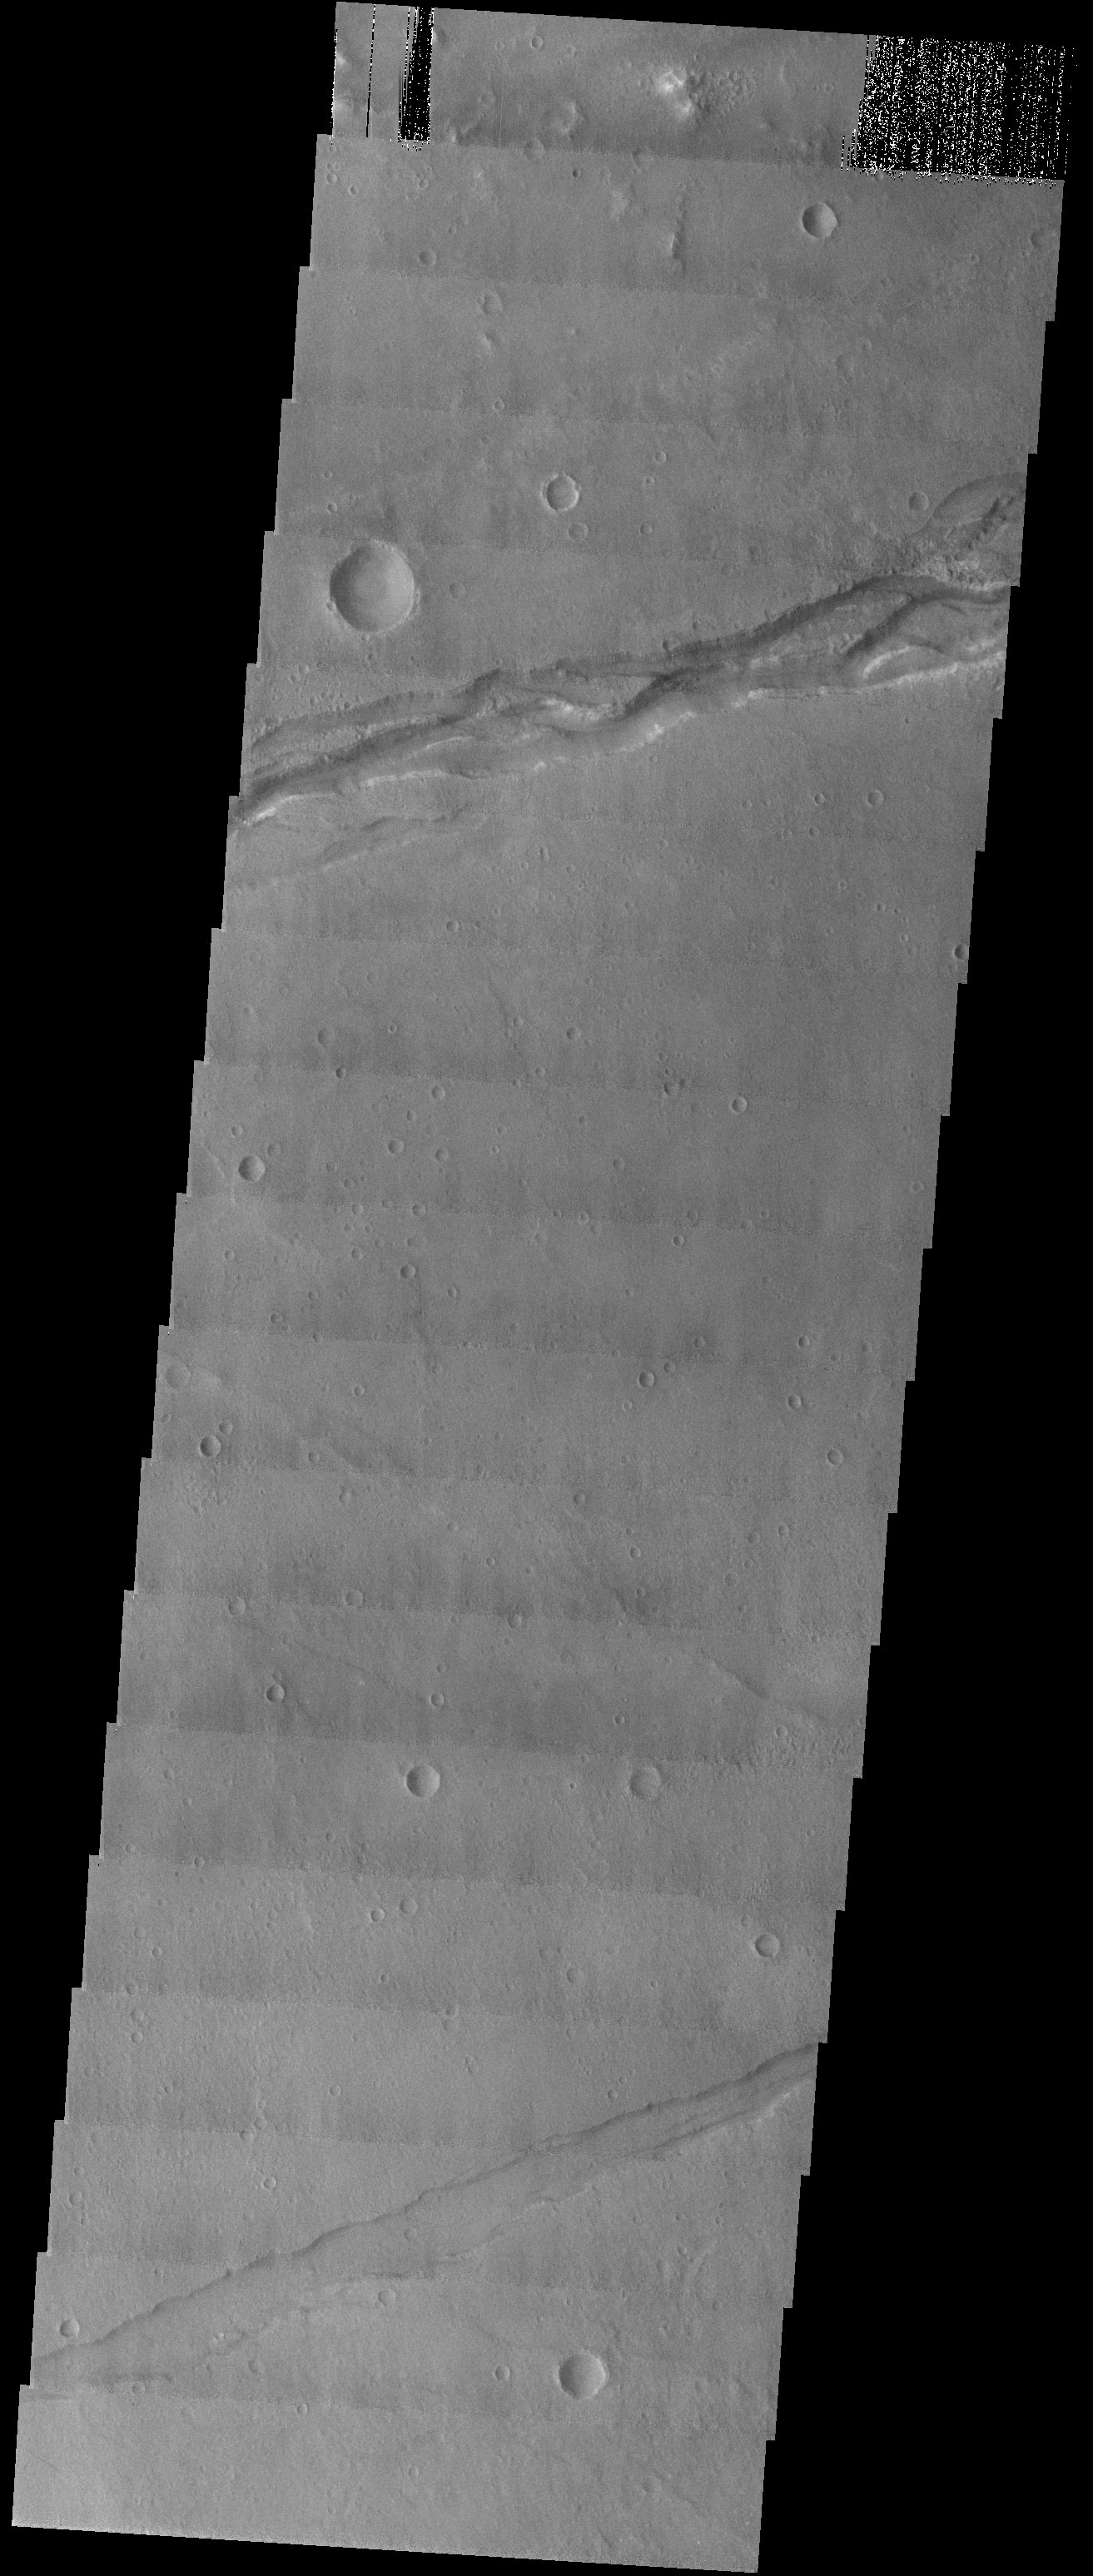

Sirenum Fossae

Released 26 August 2003

Sirenum Fossae: this image of a graben is curious and interesting because of the braided appearance of its floor. The braided pattern suggests that water has flowed through this fracture in the past.

Image information: VIS instrument. Latitude -36.9, Longitude 193 East (167 West). 19 meter/pixel resolution.

Note: this THEMIS visual image has not been radiometrically nor geometrically calibrated for this preliminary release. An empirical correction has been performed to remove instrumental effects. A linear shift has been applied in the cross-track and down-track direction to approximate spacecraft and planetary motion. Fully calibrated and geometrically projected images will be released through the Planetary Data System in accordance with Project policies at a later time.

NASA’s Jet Propulsion Laboratory manages the 2001 Mars Odyssey mission for NASA’s Office of Space Science, Washington, D.C. The Thermal Emission Imaging System (THEMIS) was developed by Arizona State University, Tempe, in collaboration with Raytheon Santa Barbara Remote Sensing. The THEMIS investigation is led by Dr. Philip Christensen at Arizona State University. Lockheed Martin Astronautics, Denver, is the prime contractor for the Odyssey project, and developed and built the orbiter. Mission operations are conducted jointly from Lockheed Martin and from JPL, a division of the California Institute of Technology in Pasadena.

Credit: NASA/JPL/Arizona State University